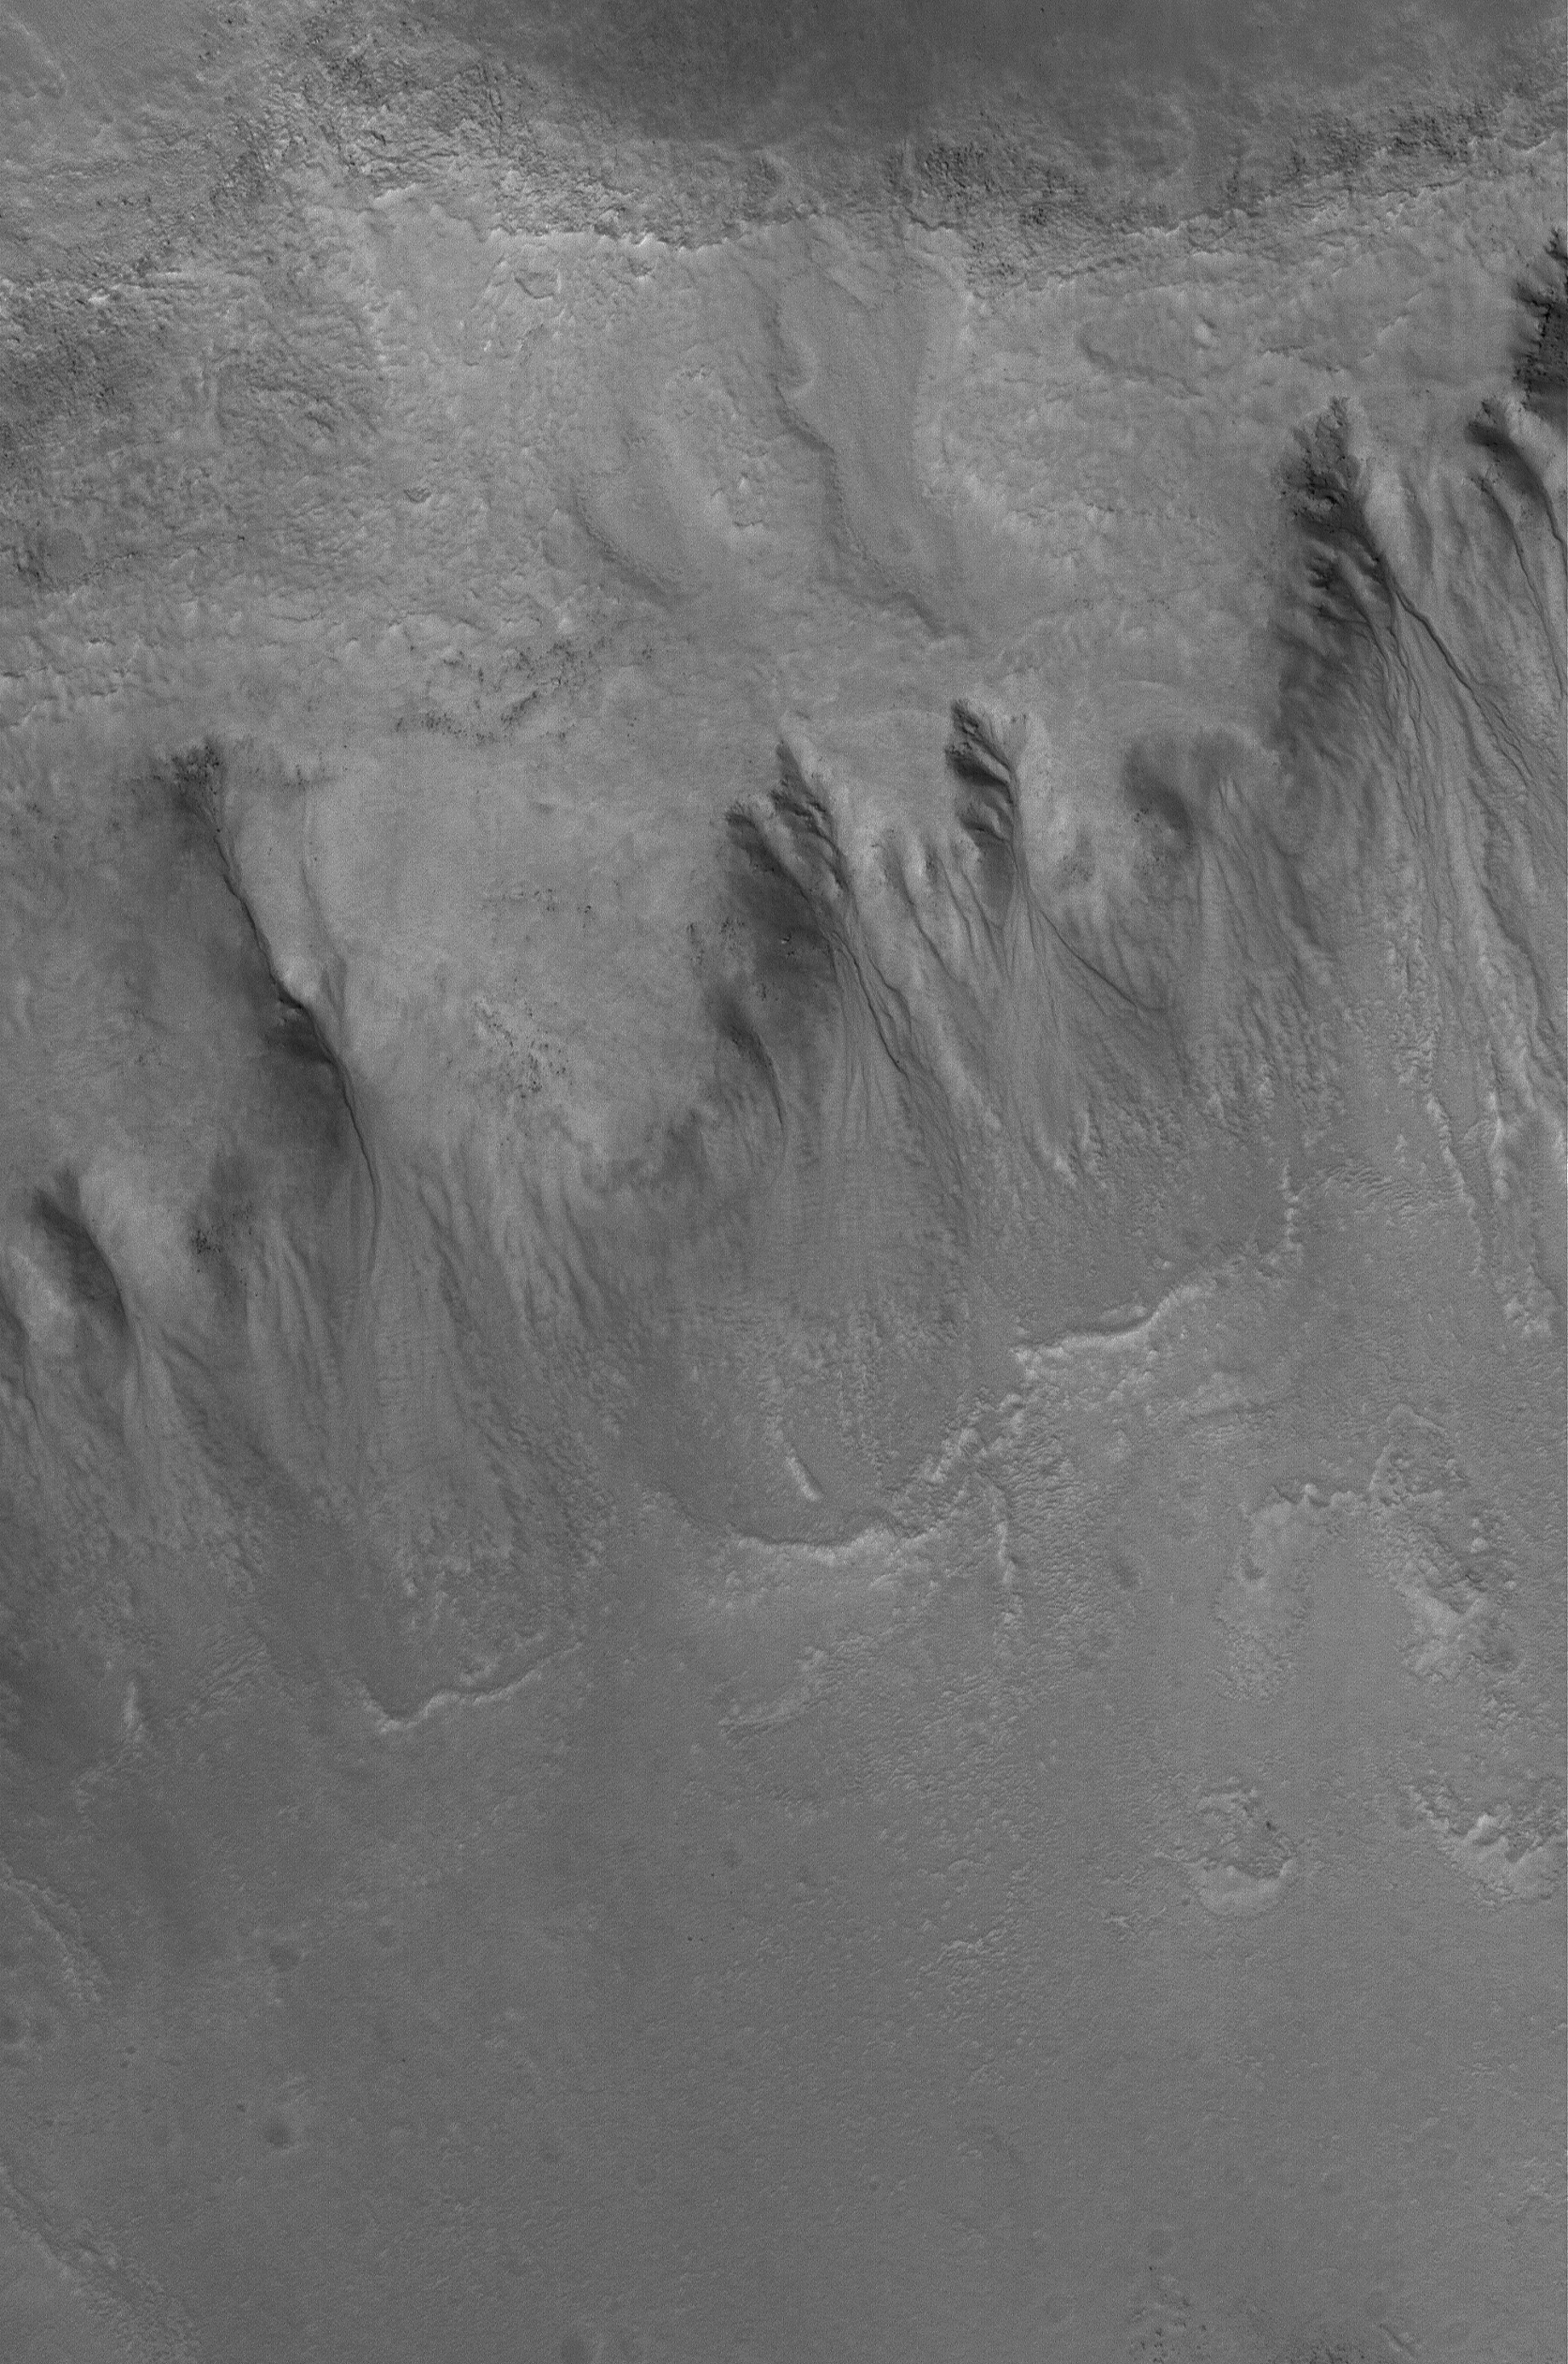

Northern Gullies

3 August 2006
This Mars Global Surveyor (MGS) Mars Orbiter Camera (MOC) image shows a group of gullies formed on the equator-facing wall of a north mid-latitude crater. Gullies such as these might have formed from the erosive forces of liquid water.

Location near: 49.4°N, 56.1°W
Image width: ~3 km (~1.9 mi)
Illumination from: lower left
Season: Northern Spring

Credit: NASA/JPL/Malin Space Science Systems